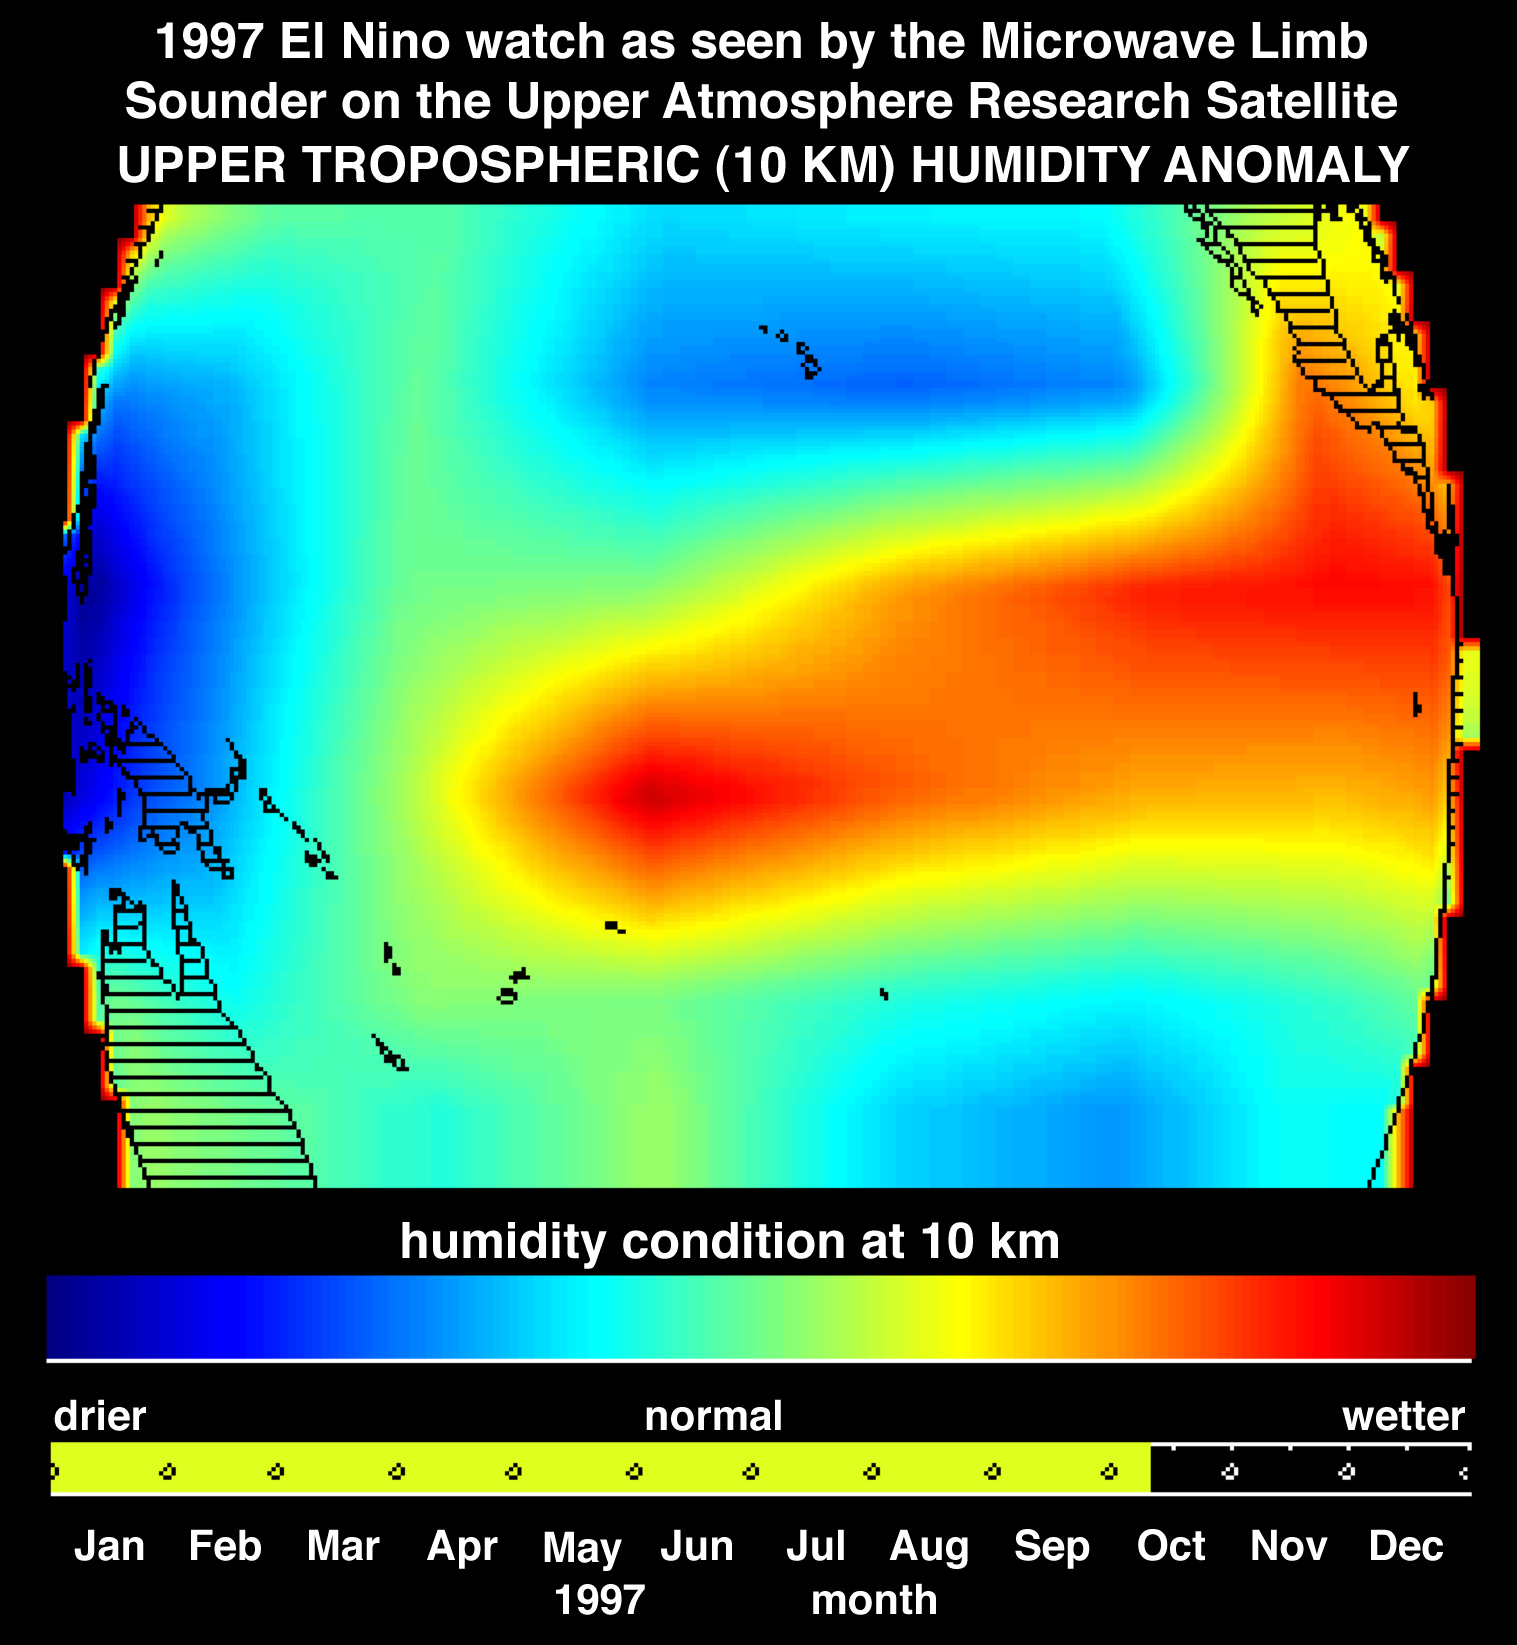

Microwave Limb Sounder/El Niño Watch – Water Vapor Measurement, October, 1997

This image shows atmospheric water vapor in Earth’s upper troposphere, about 10 kilometers (6 miles) above the surface, as measured by the Microwave Limb Sounder (MLS) instrument flying aboard the Upper Atmosphere Research Satellite. These data collected in early October 1997 indicate the presence of El Niño by showing a shift of humidity from west to east (blue and red areas) along the equatorial Pacific Ocean. El Niño is the term used when the warmest equatorial Pacific Ocean water is displaced toward the east. The areas of high atmospheric moisture correspond to areas of very warm ocean water. Warmer water evaporates at a higher rate and the resulting warm moist air then rises, forming tall cloud towers. In the tropics, the warm water and the resulting tall cloud towers typically produce large amounts of rain. The MLS instrument, developed at NASA’s Jet Propulsion Laboratory, measures humidity at the top of these clouds, which are very moist. This rain is now occurring in the eastern Pacific Ocean and has left Indonesia (deep blue region) unusually dry, resulting in the current drought in that region. This image also shows moisture moving north into Mexico, an effect of several hurricanes spawned by the warm waters of El Niño.

Credit: NASA/JPL